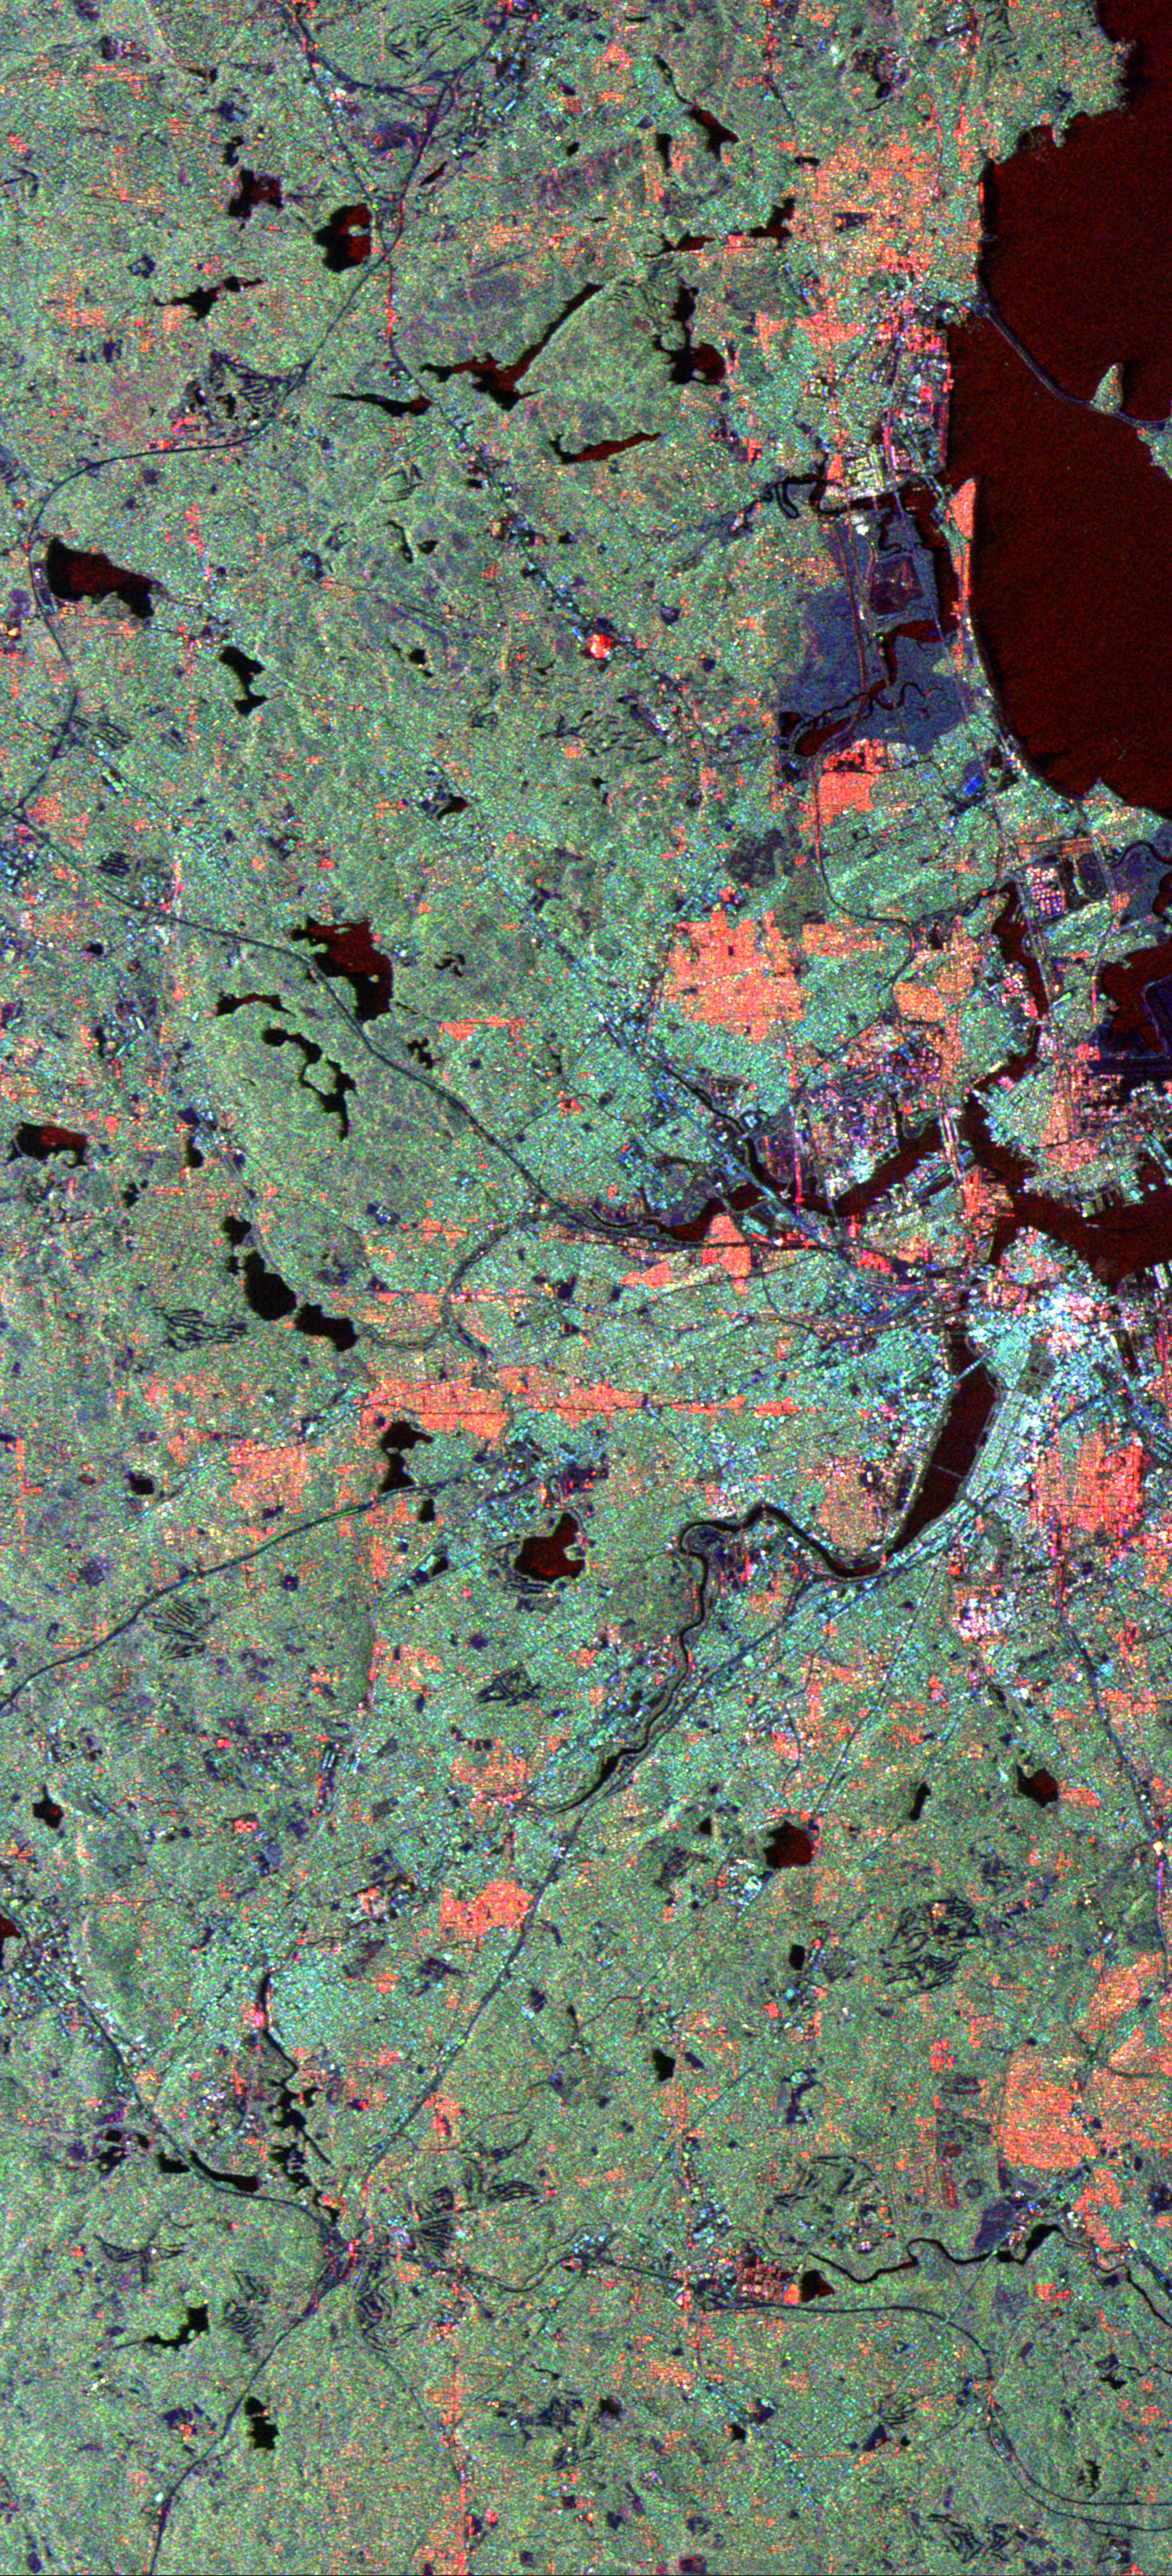

Space Radar Image of Boston, Massachusetts

This radar image of the area surrounding Boston, Mass., shows how a spaceborne radar system distinguishes between densely populated urban areas and nearby areas that are relatively unsettled. The bright white area at the right center of the image is downtown Boston. The wide river below and to the left of the city is the Charles River in Boston’s Back Bay neighborhood. The dark green patch to the right of the Back Bay is Boston Common. A bridge across the north end of Back Bay connects the cities of Boston and Cambridge. The light green areas that dominate most of the image are the suburban communities surrounding Boston. The many ponds that dot the region appear as dark irregular spots. Many densely populated urban areas show up as red in the image due to the alignment of streets and buildings to the incoming radar beam. North is toward the upper left.

The image was acquired on October 9, 1994, by the Spaceborne Imaging Radar-C/X-Band Synthetic Aperture Radar (SIR-C/X-SAR) as it flew aboard the space shuttle Endeavour. This area is centered at 42.4 degrees north latitude, 71.2 degrees west longitude. The area shown is approximately 37 km by 18 km (23 miles by 11 miles). Colors are assigned to different radar frequencies and polarizations as follows: red is L-band horizontally transmitted, horizontally received; green is L-band horizontally transmitted, vertically received; blue is C-band horizontally transmitted, vertically received. SIR-C/X-SAR, a cooperative mission of the German, Italian and United States space agencies, is part of NASA’s Mission to Planet Earth program.

Credit: NASA/JPL